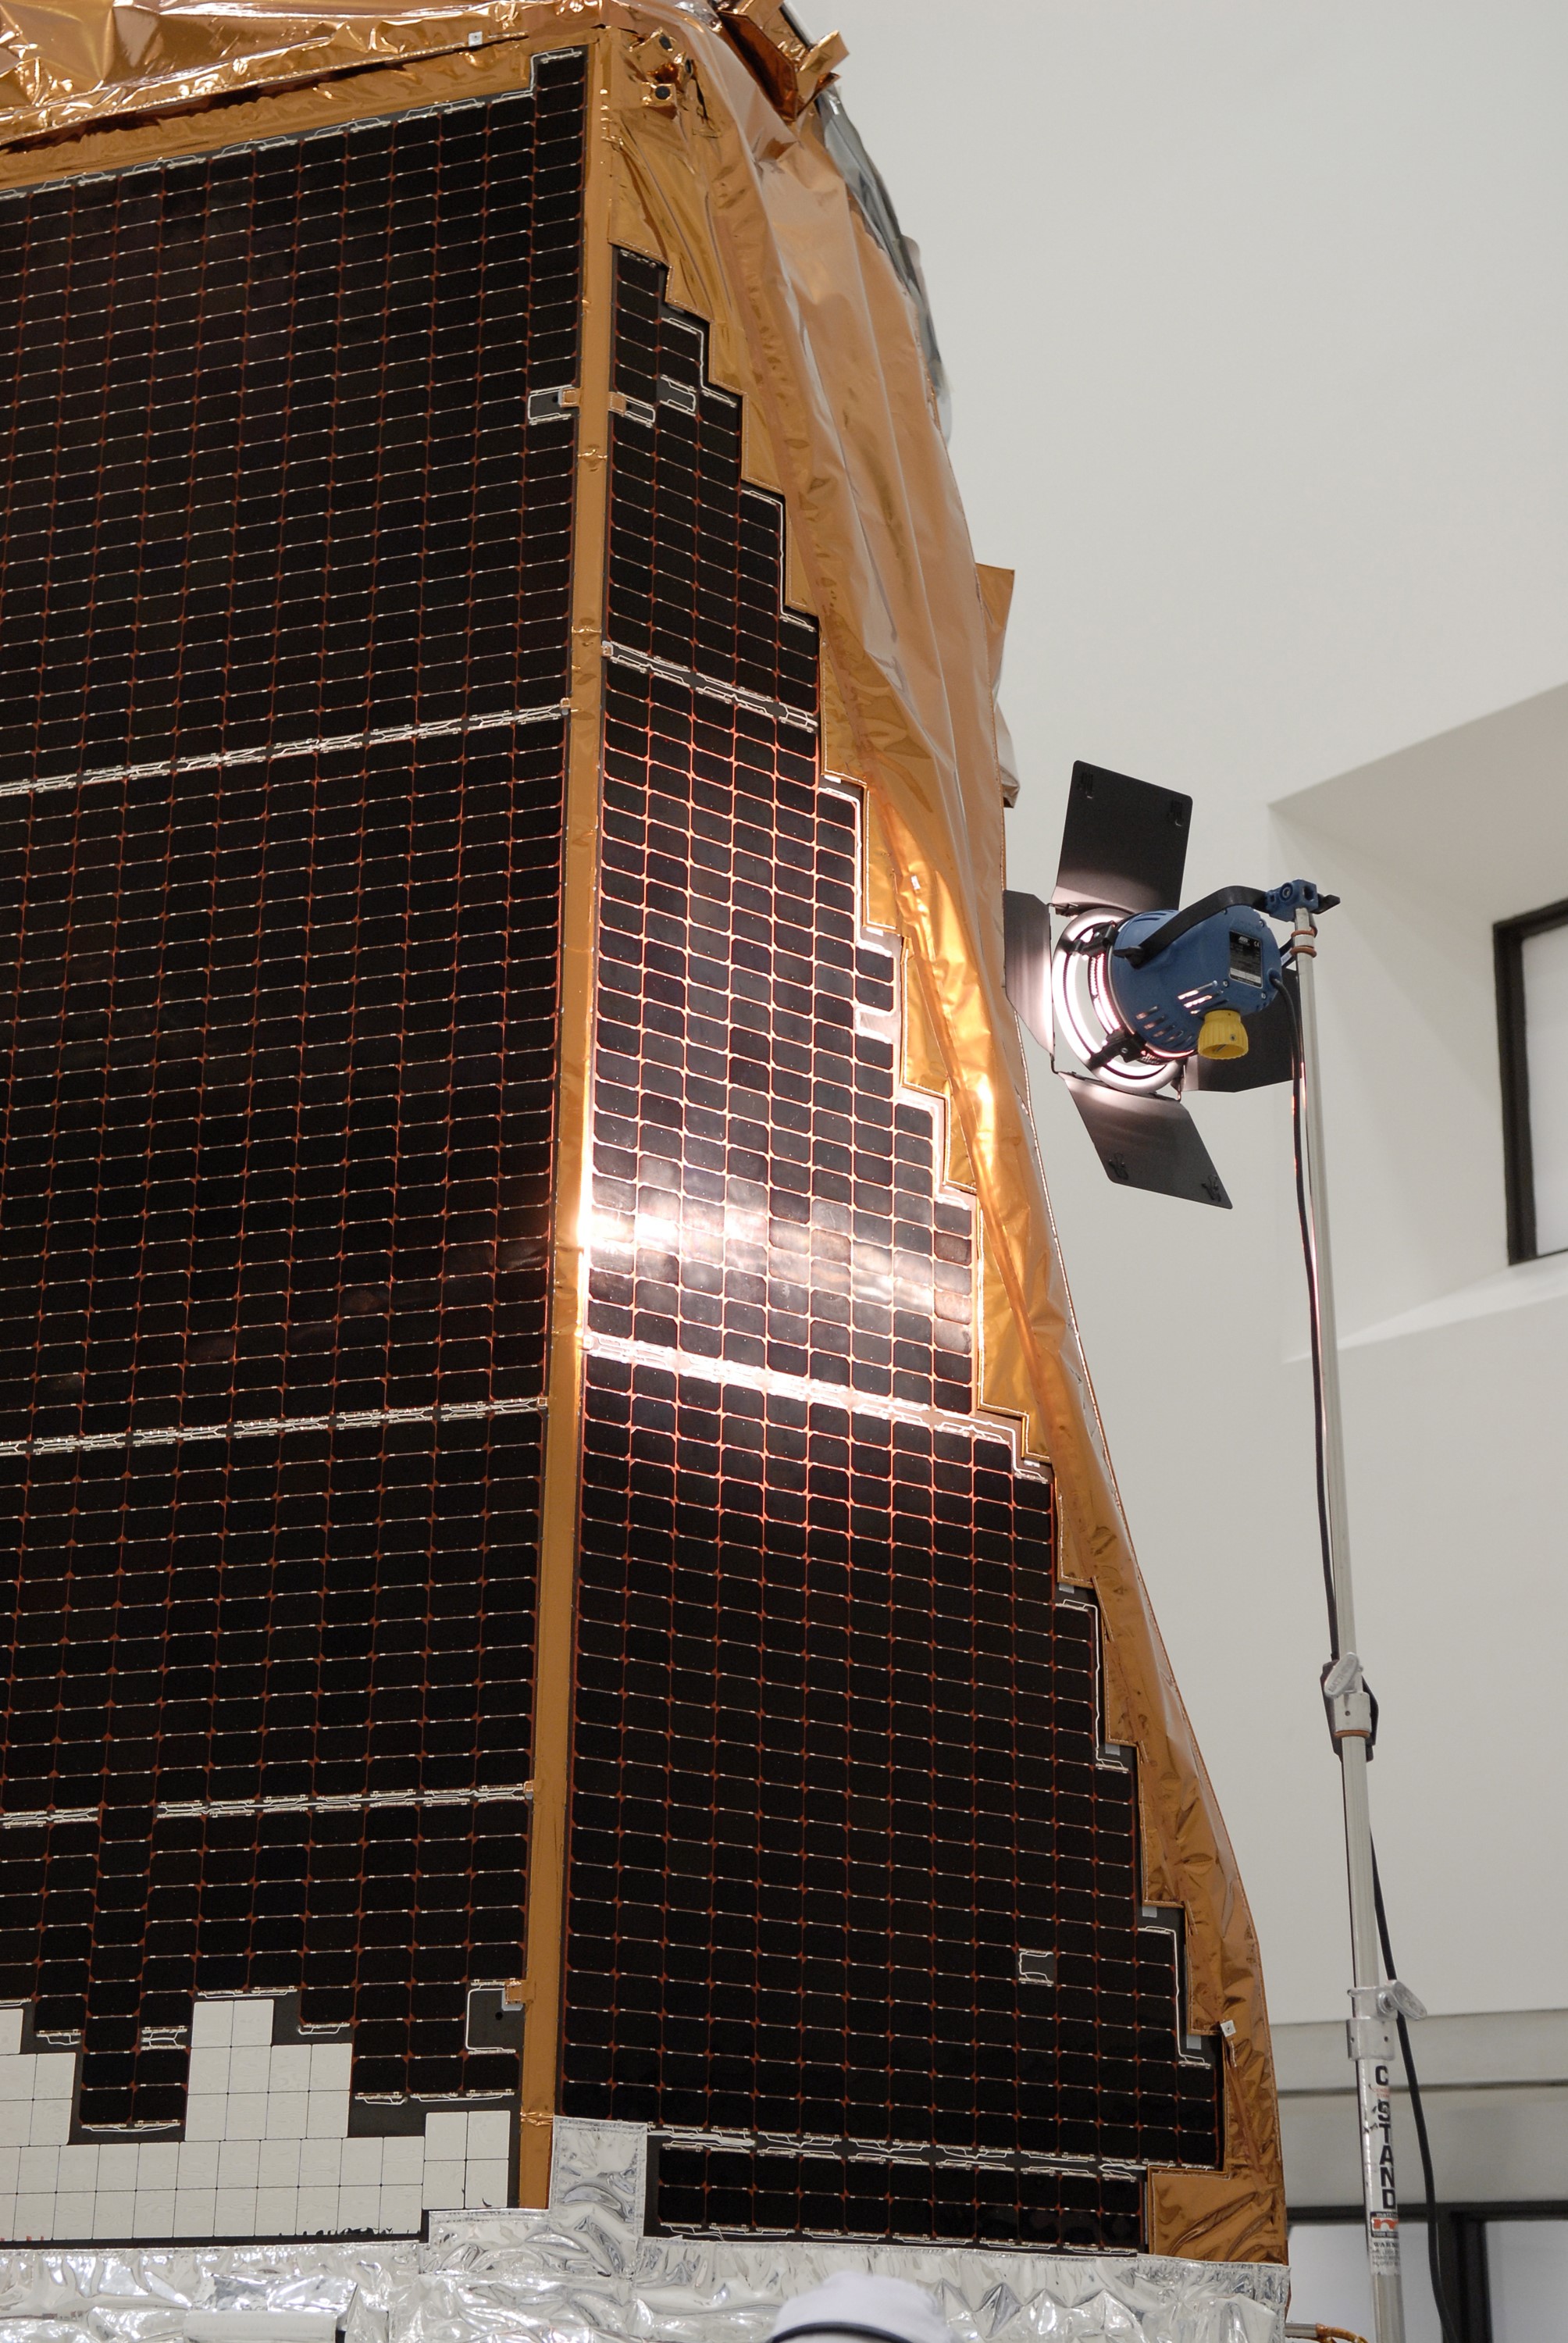

CAPE CANAVERAL, Fla. -- Lights are reflected on the solar array panels of NASA's Kepler spacecraft during illumination testing. A NASA Discovery mission, Kepler is specifically designed to survey our region of the Milky Way galaxy to discover hundreds of Earth-size and smaller planets in or near the habitable zone and determine how many of the billions of stars in our galaxy have such planets. Kepler will hunt for planets using a specialized one-meter diameter telescope called a photometer to measure the small changes in brightness caused by the transits. Results from this mission will allow us to place our solar system within the continuum of planetary systems in the Galaxy. After processing at Astrotech, Kepler will be carried to its launch pad at Cape Canaveral Air Force Station. NASA's planet-hunting Kepler mission is scheduled to launch no earlier than March 5 atop a United Launch Alliance Delta II rocket.

Credit: NASA/Kim Shiflett